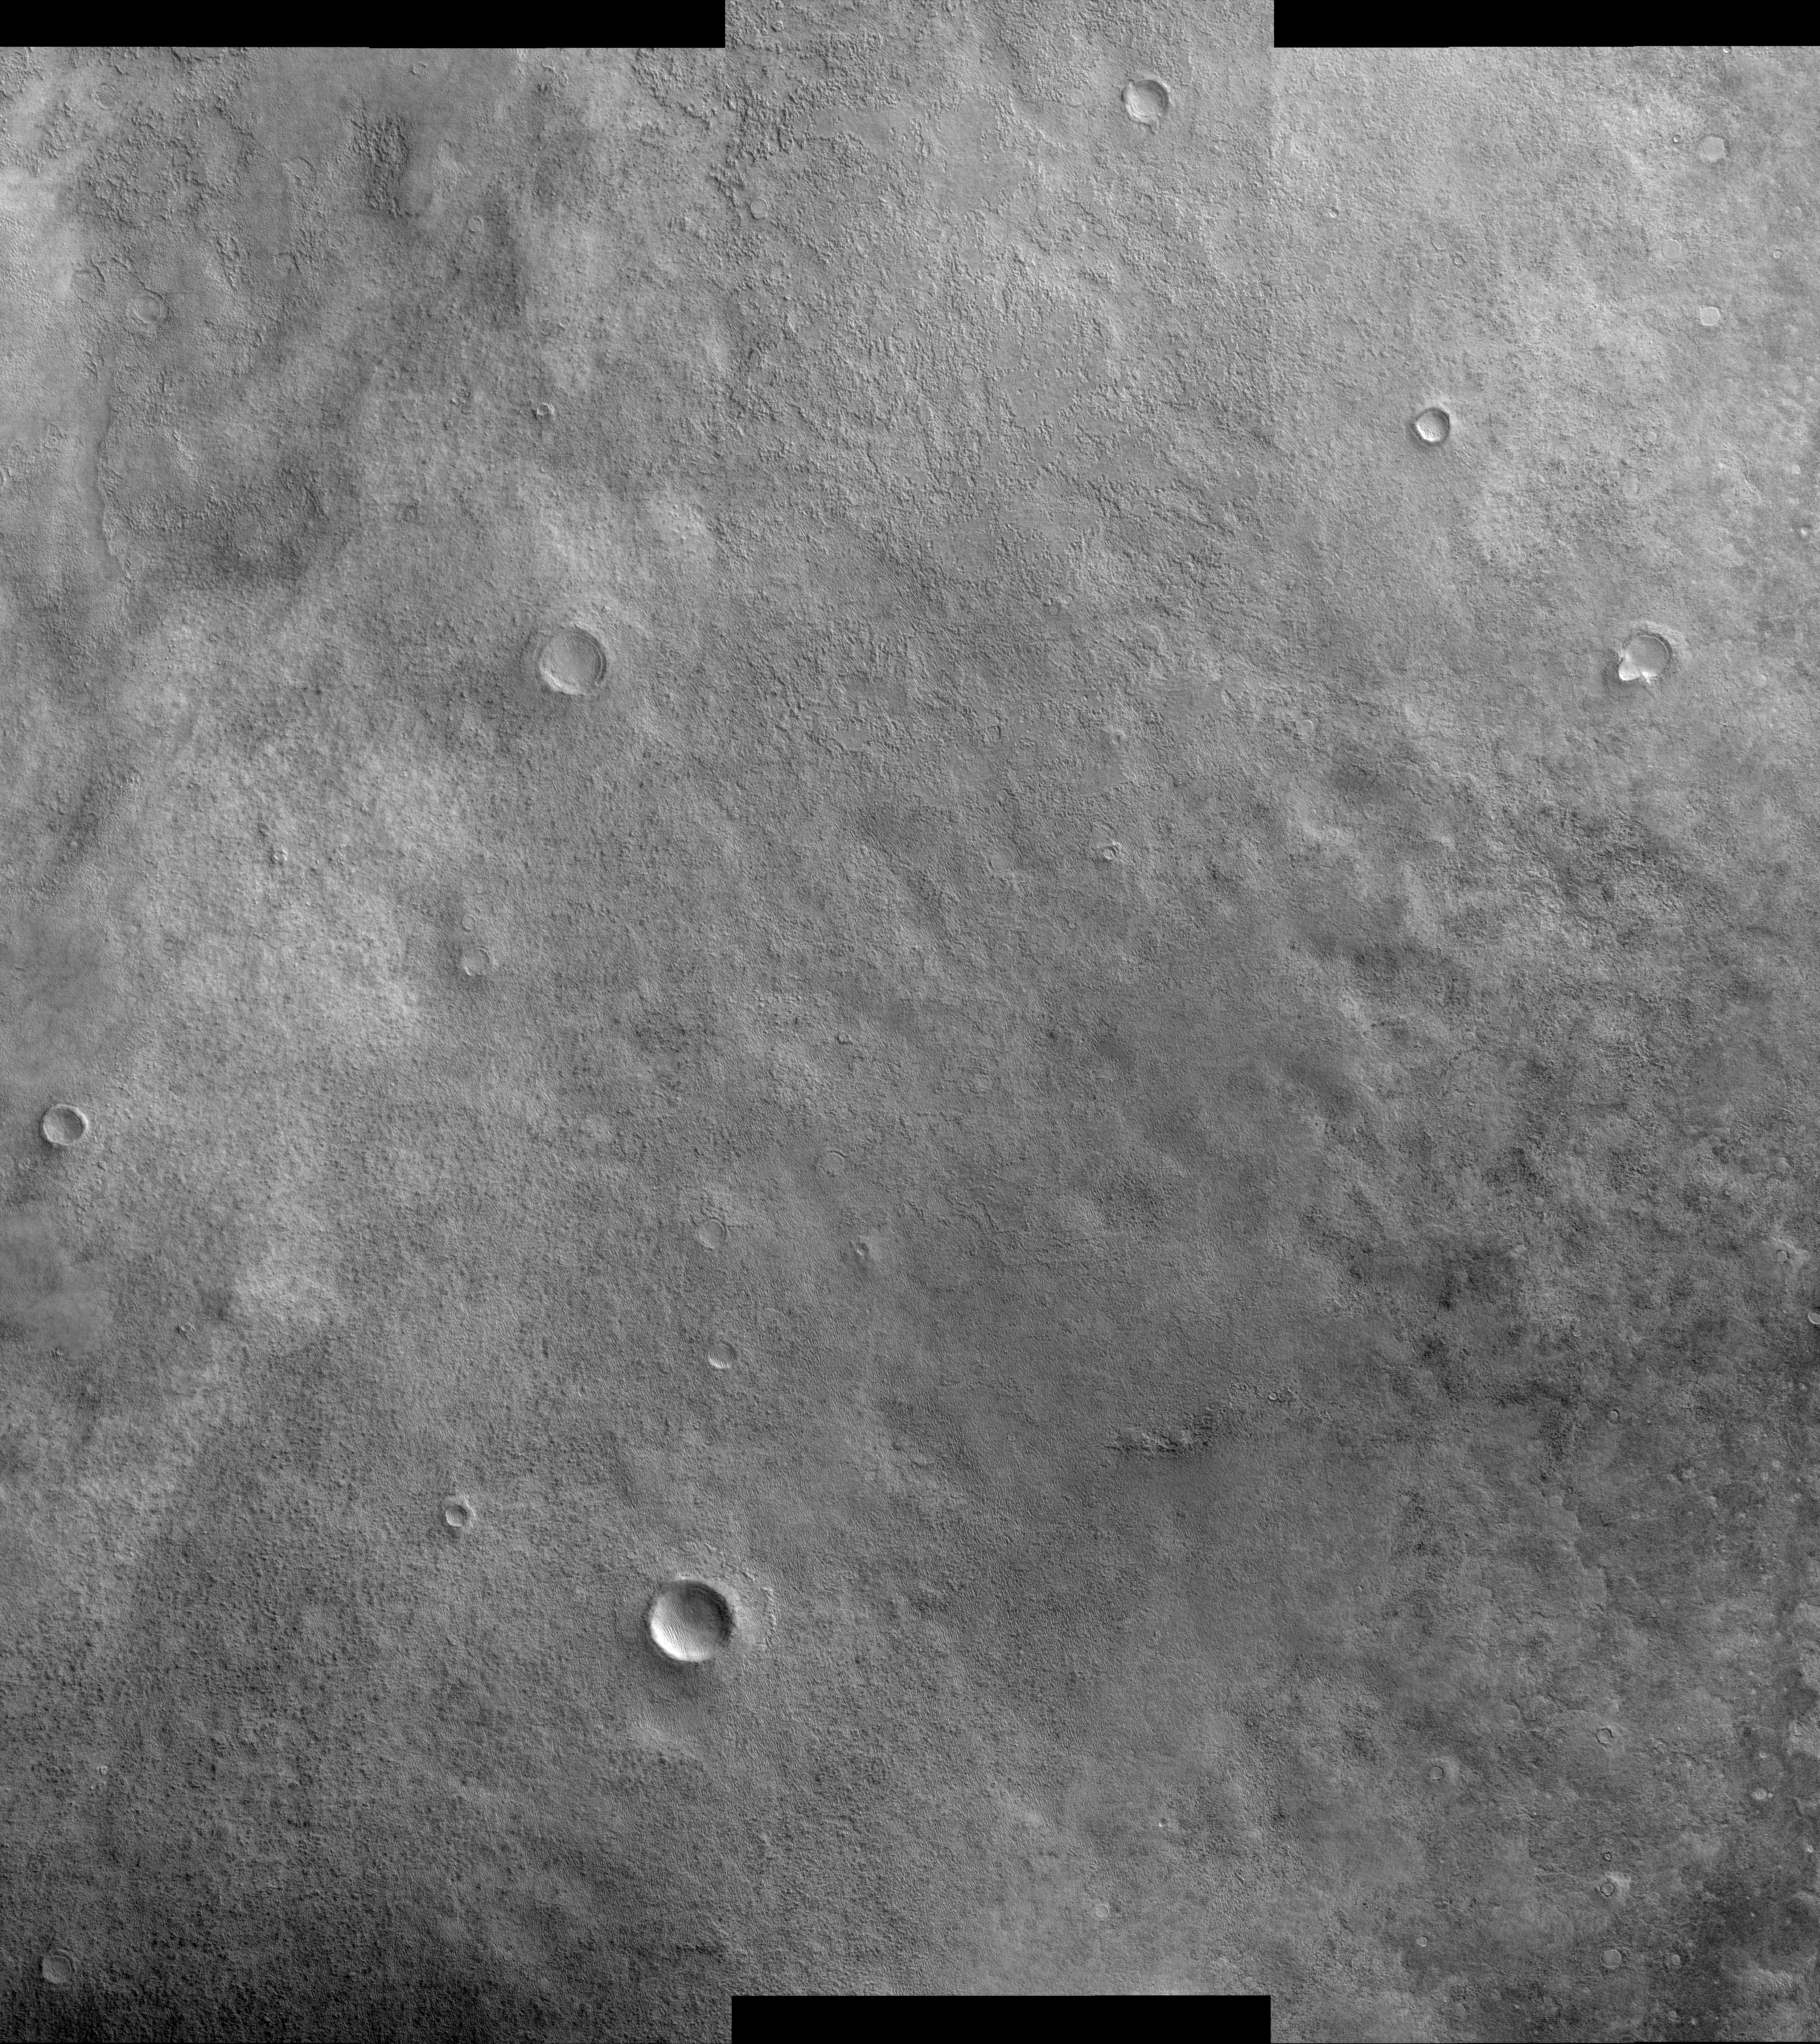

Twilight Imaging of Kepler Crater Floor

This image of the floor of Kepler crater in early morning twilight highlights the quality of images from the High Resolution Imaging Science Experiment (HiRISE) camera even under extremely minimal lighting conditions. At the time that this image was acquired, the sun had just barely risen over the horizon. This faint illumination reveals a terrain dotted by numerous exhumed impact craters. These impact craters once dominated the landscape of this region until they were buried under a blanket of soil. Subsequent wind action and perhaps sublimation of subsurface water and carbon-dioxide ice has etched pits and grooves into the blanket of soil, revealing the older impact craters below. These exhumed impact craters can be recognized as circular depressions or plateaus. Also present in this scene are multitudes of dunes that have formed as sand has blown across the terrain. Dunes have accumulated in depressions, such as the pits and grooves associated with the exhumed impact craters, as well as on the floors of some of the larger craters.

This image was taken by HiRISE camera onboard NASA’s Mars Reconnaissance Orbiter spacecraft on March 25, 2006. The image is centered at 47.14 degrees south latitude, 142.90 degrees east longitude. It is oriented such that north is 7 degrees to the left of up. The range to the target was 1,694 kilometers (1,053 miles). Because the image was acquired by mixing the resolution levels of HiRISE detectors, the scale of the image is 6.76 meters (22.18 feet) per pixel, so objects as small as 27.04 meters (88.71 feet) are resolved. In total this image is 33.88 kilometers (21.05 miles) or 5,017 pixels wide and 37.18 kilometers (23.10 miles) or 5,636 pixels long. The image was taken at a local Mars time of 07:25 and the scene is illuminated from the upper right with a solar incidence angle of 85.1 degrees, thus the sun was about 4.9 degrees above the horizon. At an Ls of 30 degrees (with Ls an indicator of Mars’ position in its orbit around the sun), the season on Mars is southern autumn.

Images from the High Resolution Imaging Science Experiment and additional information about the Mars Reconnaissance Orbiter are available online at: http://www.nasa.gov/mro or http://HiRISE.lpl.arizona.edu. For information about NASA and agency programs on the Web, visit: http://www.nasa.gov.

JPL, a division of the California Institute of Technology in Pasadena, manages the Mars Reconnaissance Orbiter for NASA’s Science Mission Directorate, Washington. Lockheed Martin Space Systems is the prime contractor for the project and built the spacecraft. The HiRISE camera was built by Ball Aerospace and Technology Corporation and is operated by the University of Arizona.

Credit: NASA/JPL/University of Arizona